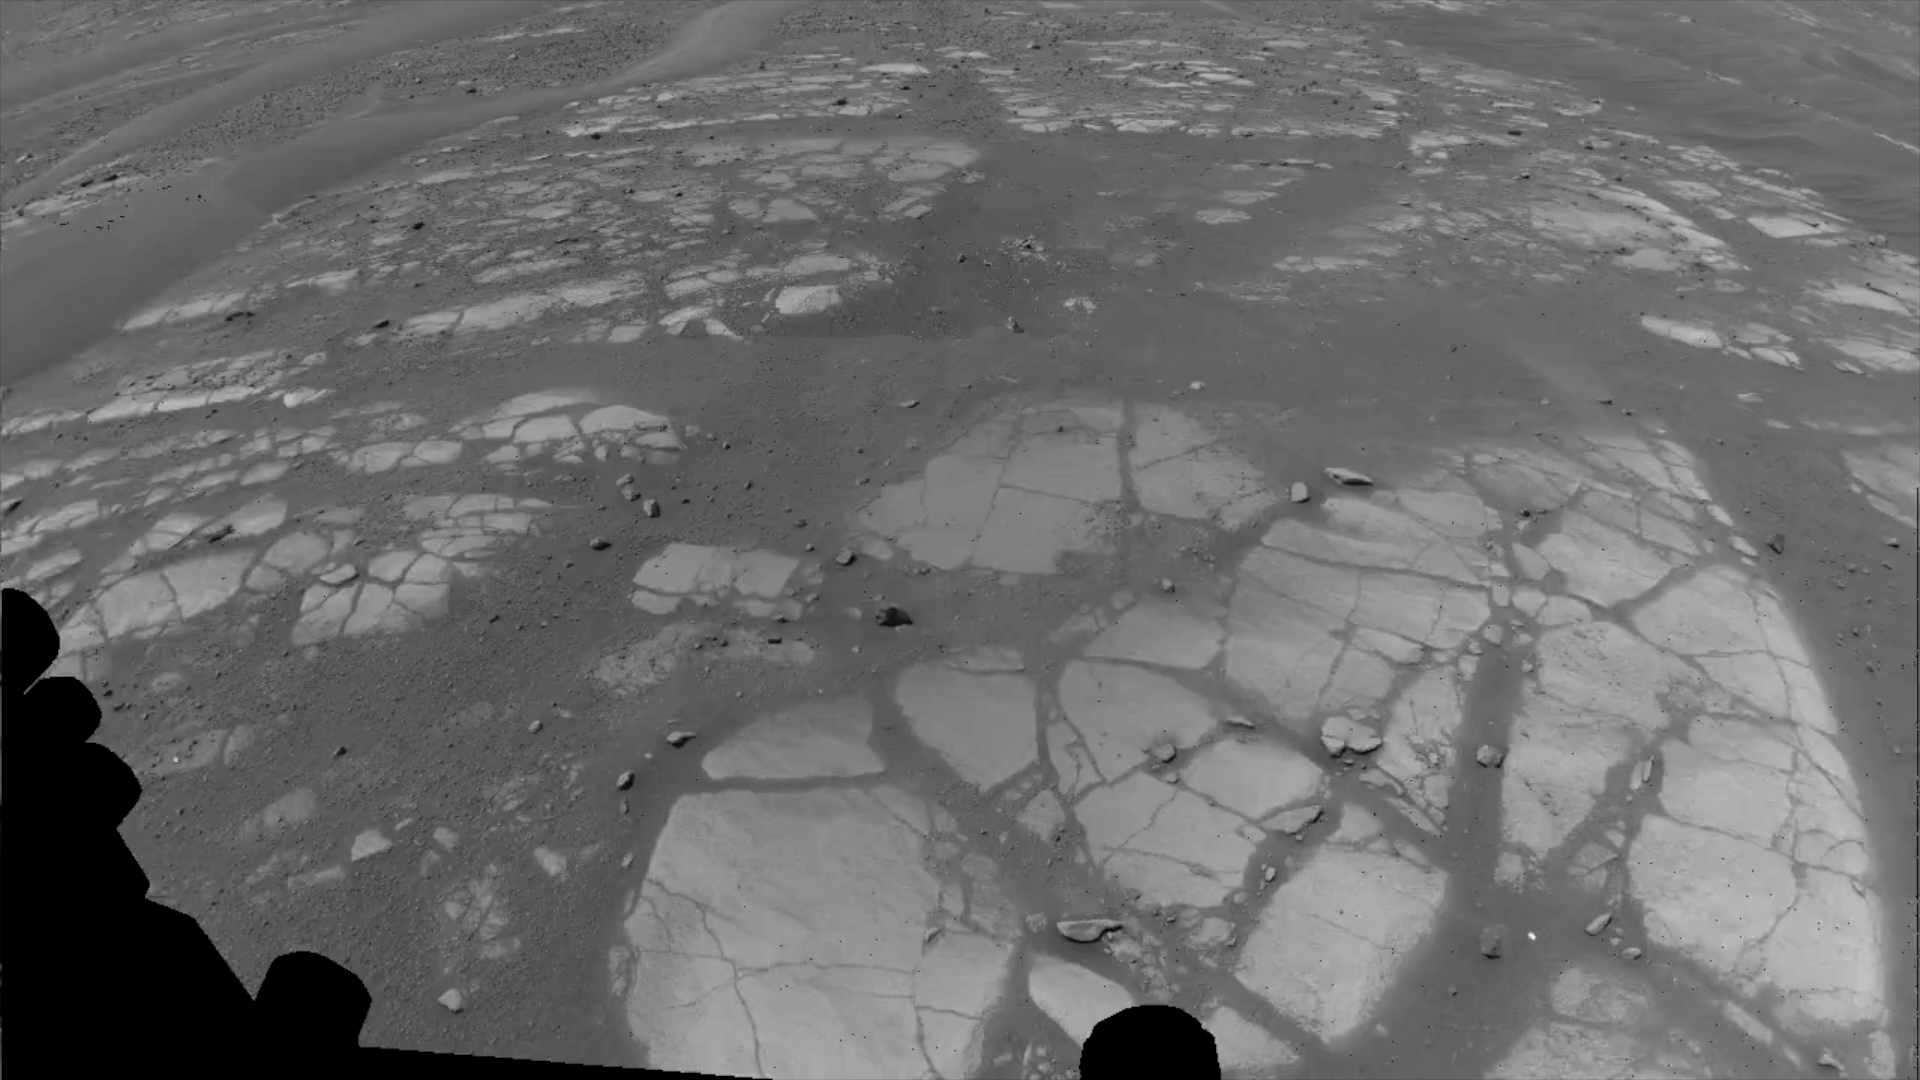

Video: Perseverance Rover’s View of Crater Rim Drive

This animation shows Perseverance’s point of view during drive of 807 feet (246 meters) along the rim of Jezero Crater on Dec. 10, 2025, the 1,709th Martian day, or sol, of the mission. Captured over two hours and 35 minutes, 53 Navigation Camera (Navcam) image pairs were combined with rover data on orientation, wheel speed, and steering angle, as well as data from Perseverance’s Inertial Measurement Unit, and placed into a 3D virtual environment. The result is this reconstruction with virtual frames inserted about every 4 inches (0.1 meters) of drive progress.

NASA’s Jet Propulsion Laboratory, which is managed for the agency by Caltech, built and manages operations of the Perseverance rover.

Credit: NASA/JPL-Caltech